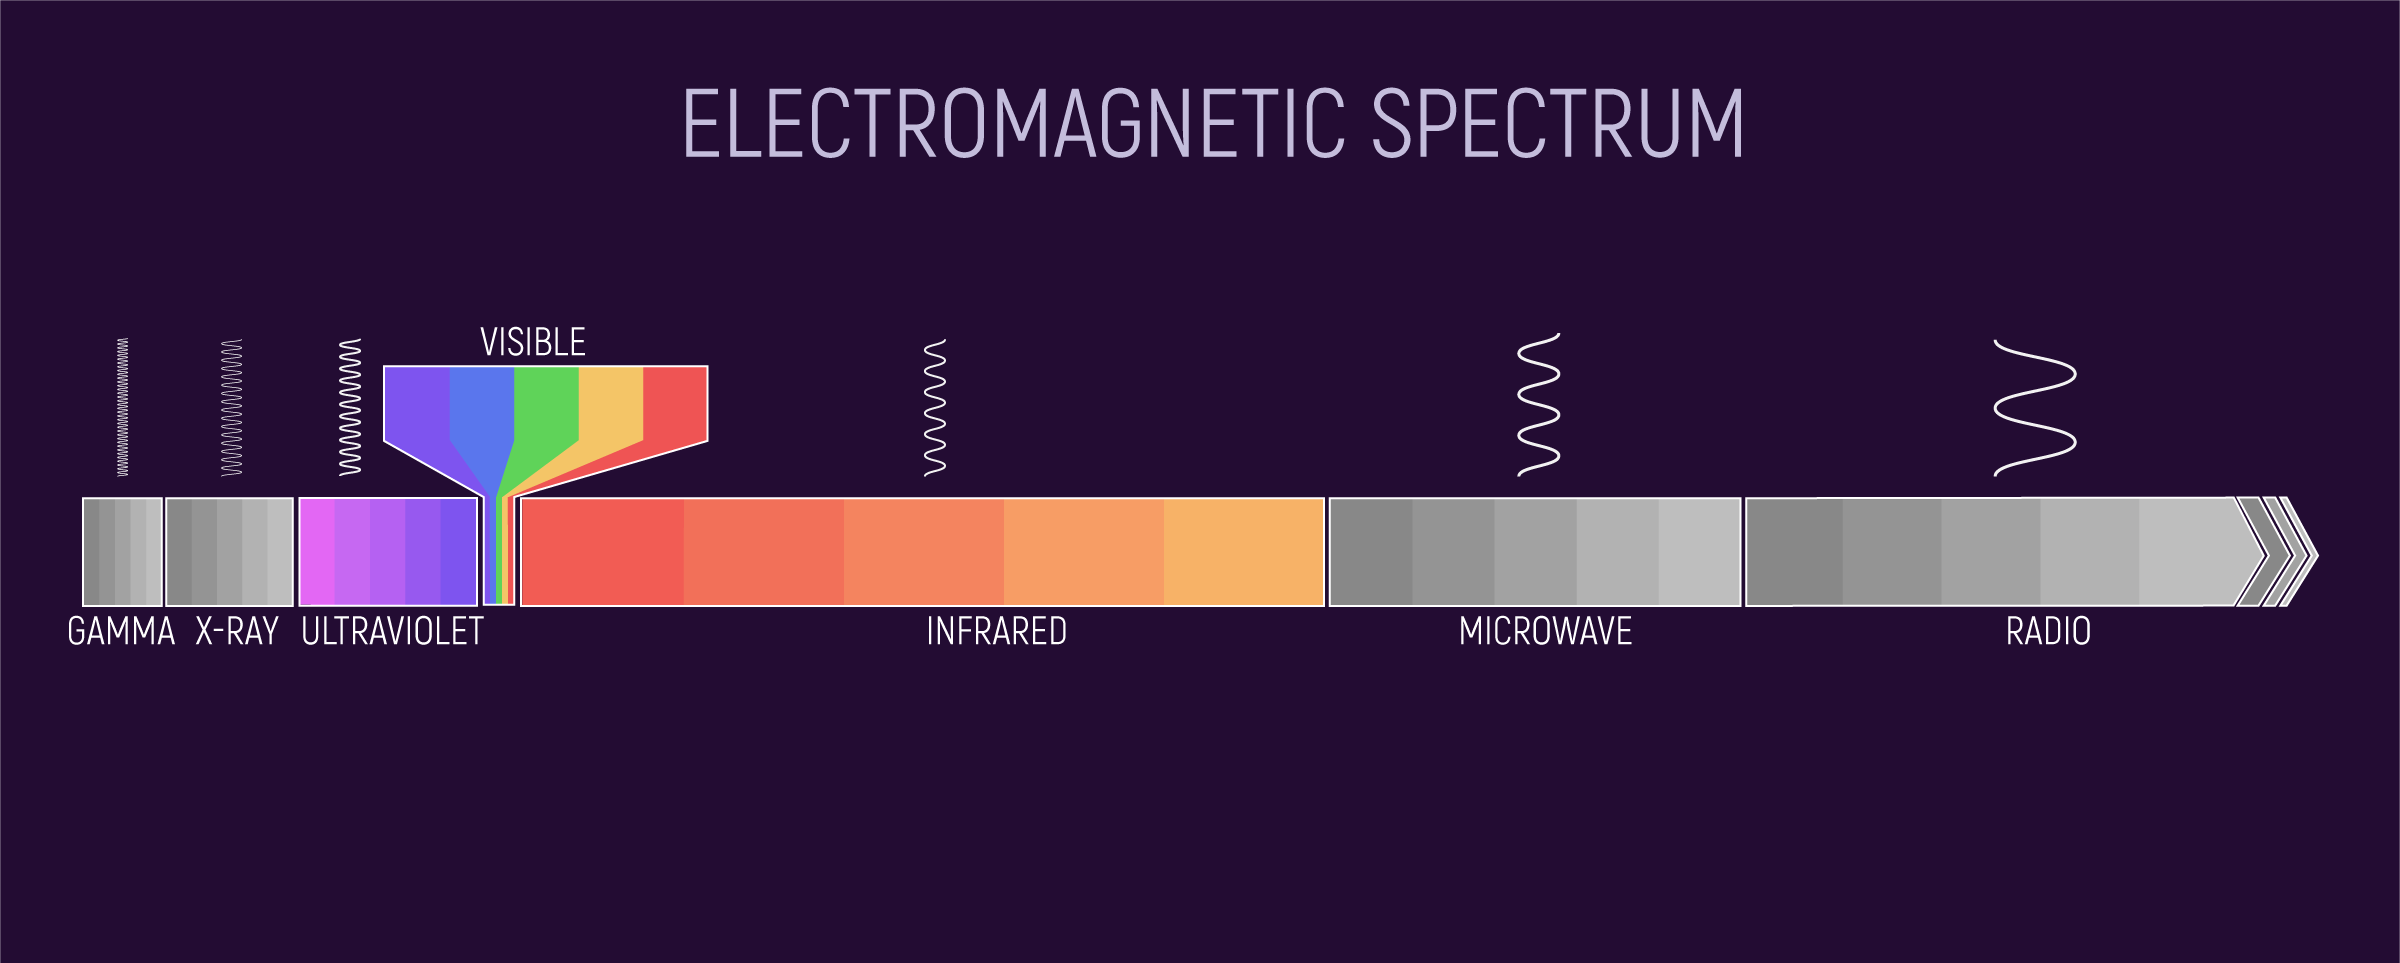

The Electromagnetic Spectrum (EMS)

The electromagnetic spectrum is the name we use when we talk about different types of radiation as a group. The parts of the electromagnetic spectrum, arranged from highest to lowest energy are: gamma rays, X-rays, ultraviolet light, visible light, infrared light, microwaves, and radio waves.

All the parts of the electromagnetic spectrum are the same thing—radiation. Radiation is made up of a stream of photons—particles without mass that move in a wave pattern all at the same speed, the speed of light. Each photon contains a certain amount of energy.

Credit: Image: NASA, ESA, CSA, Joseph Olmsted (STScI)